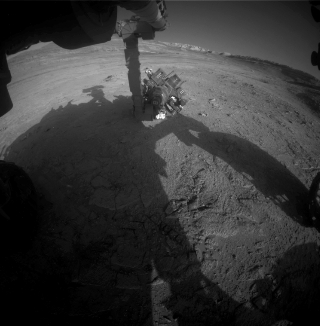

Curiosity Works Its Robotic Arm During Sunset

NASA’s Curiosity Mars rover captured this view of its robotic arm during sunset on Sept. 16, 2025, the 4,661st Martian day, or sol, of the mission. This series of six images shows the rover’s 7-foot-long (2.5-meter-long) arm setting its turret, a rotating platform for science instruments, onto rock targets nicknamed “Turbio” and “Rio Aguas Blancas.”

The front hazard cameras, located on the front of the rover’s chassis, took the images between 3:55 and 4:51 p.m. local Mars time, showcasing the lengthening shadows at the end of the day. The sun finally set at 4:54 p.m. local Mars time.

Curiosity was built by NASA’s Jet Propulsion Laboratory, which is managed by Caltech in Pasadena, California. JPL leads the mission on behalf of NASA’s Science Mission Directorate in Washington as part of NASA’s Mars Exploration Program portfolio.

Credit: NASA/JPL-Caltech